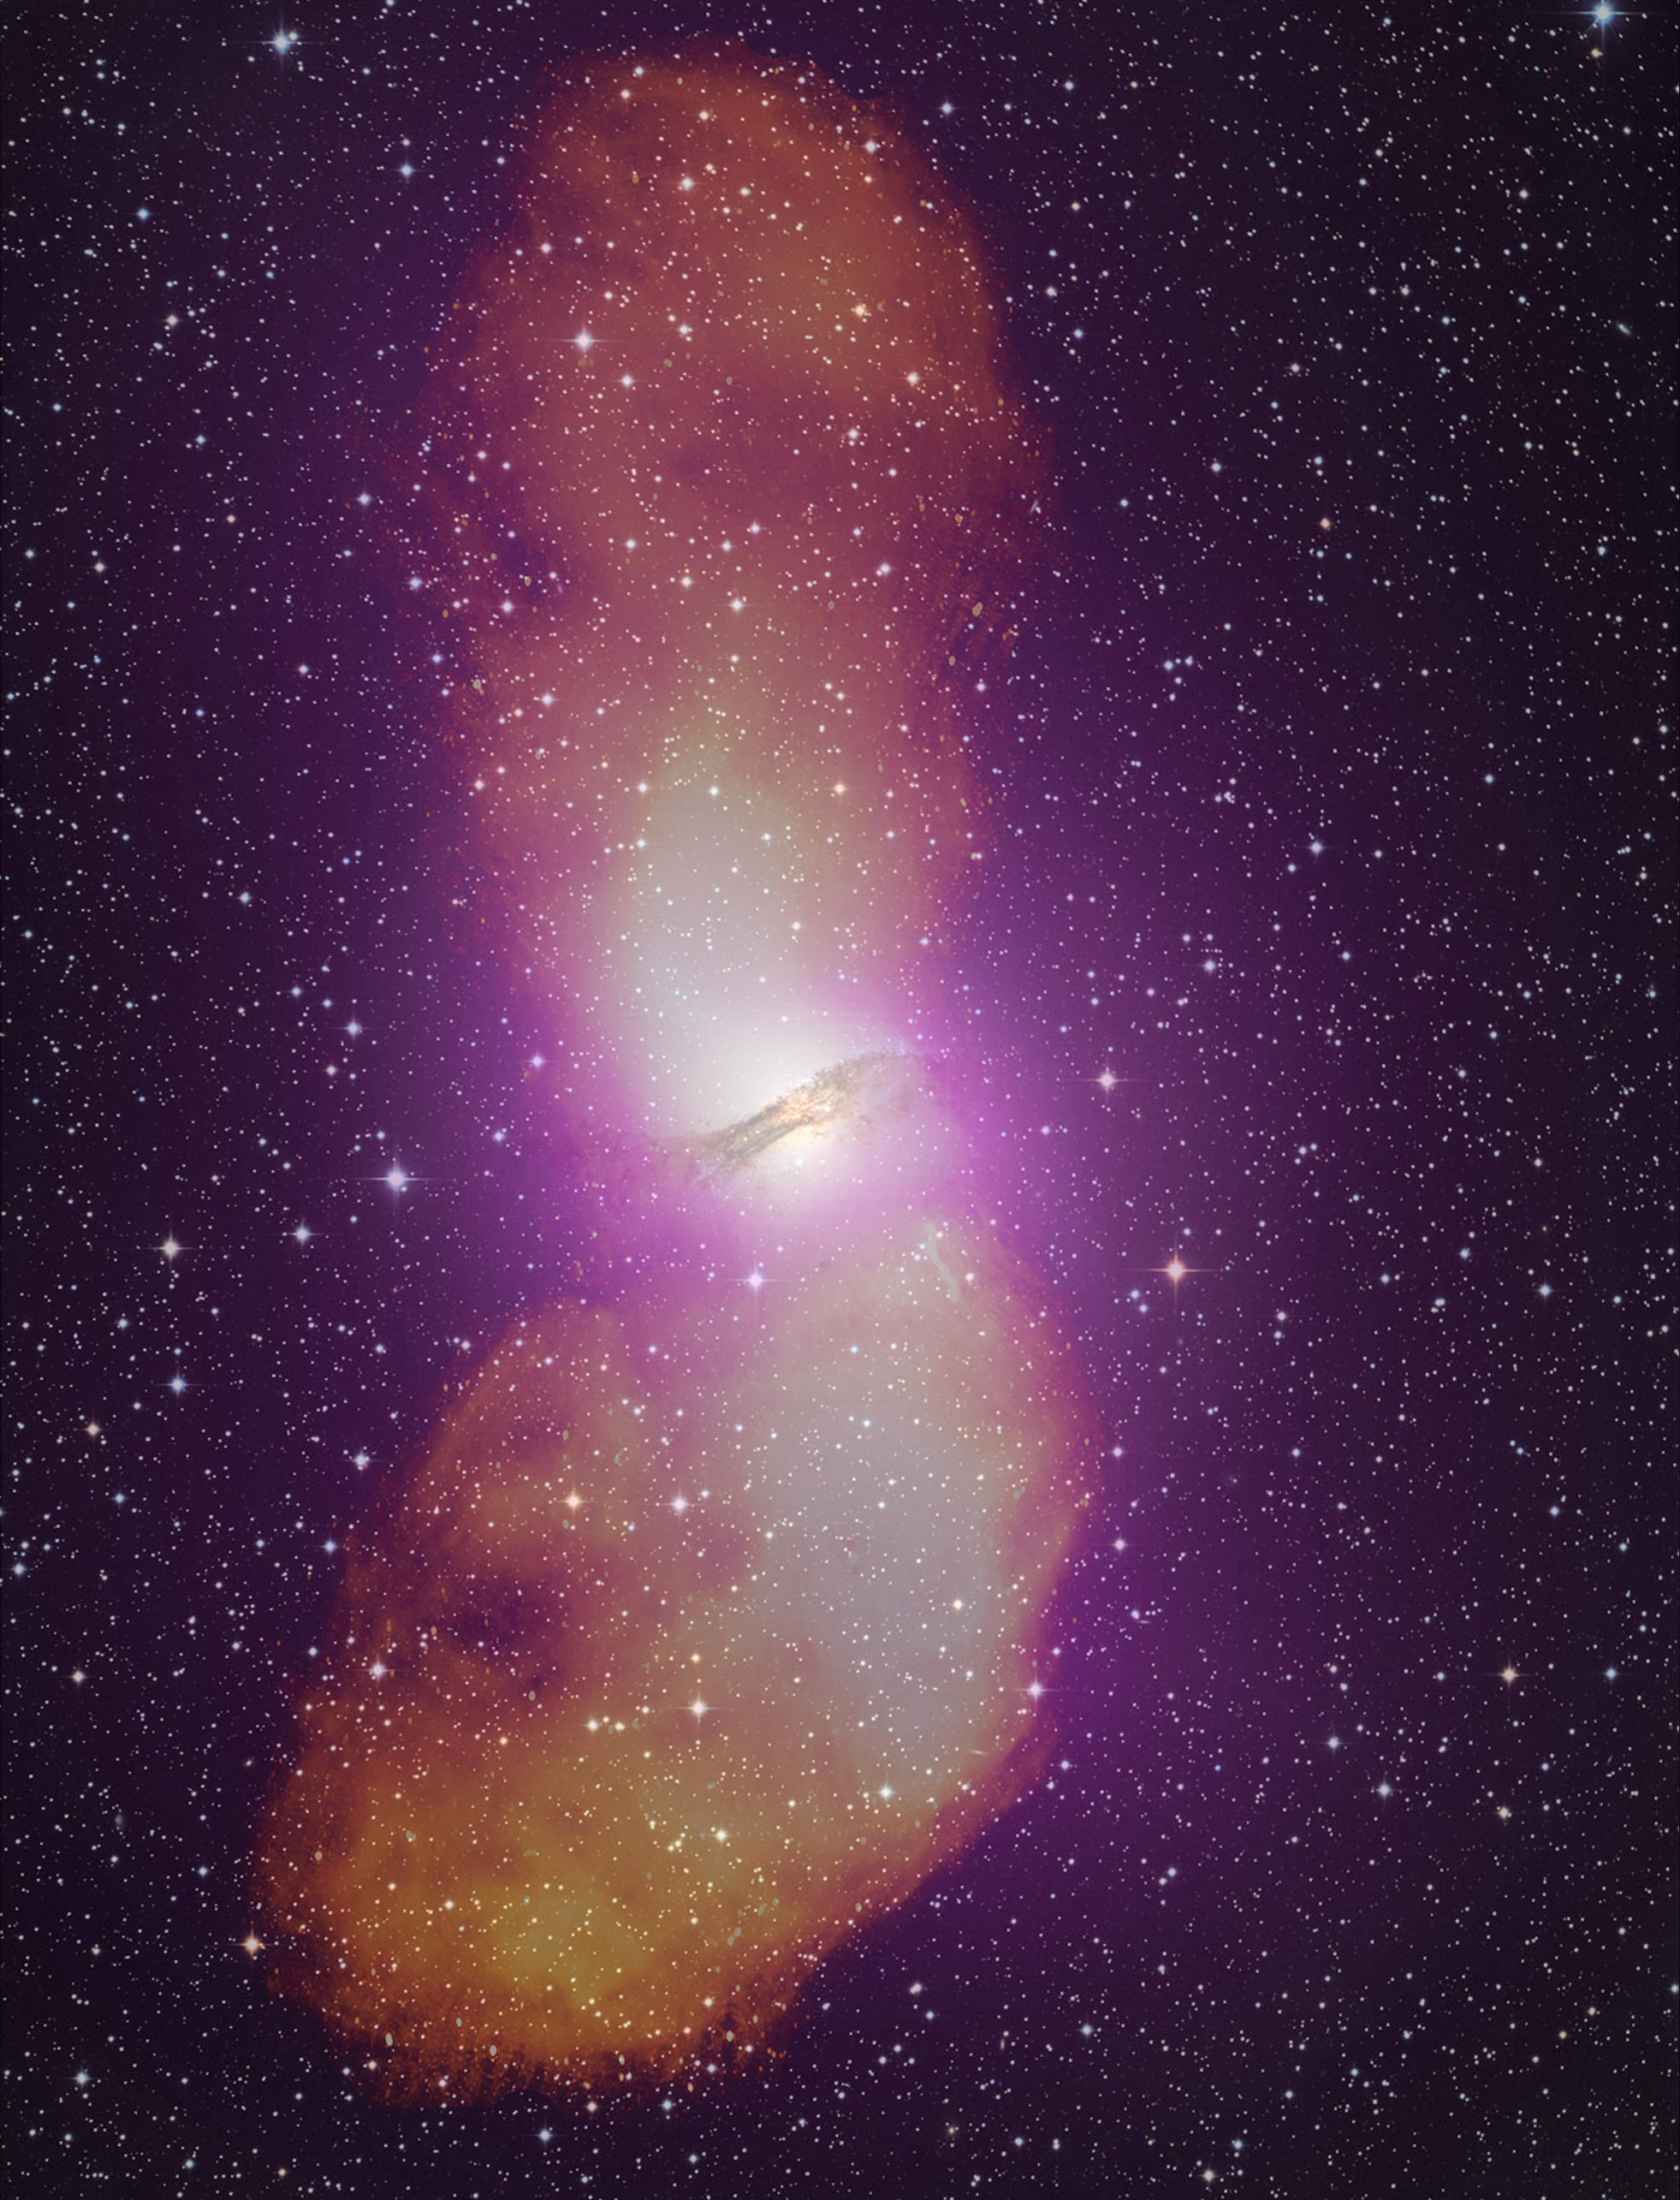

Cen A Radio Optical Gamma Composite

NASA release April 1, 2010 It takes the addition of radio data (orange) to fully appreciate the scale of Cen A's giant radio-emitting lobes, which stretch more than 1.4 million light-years. Gamma-rays from Fermi's Large Area Telescope (purple) and an image of the galaxy in visible light are also included in this composite.

Credit: NASA/DOE/Fermi LAT Collaboration, Capella Observatory, and Ilana Feain, Tim Cornwell, and Ron Ekers (CSIRO/ATNF), R. Morganti (ASTRON), and N. Junkes (MPIfR)